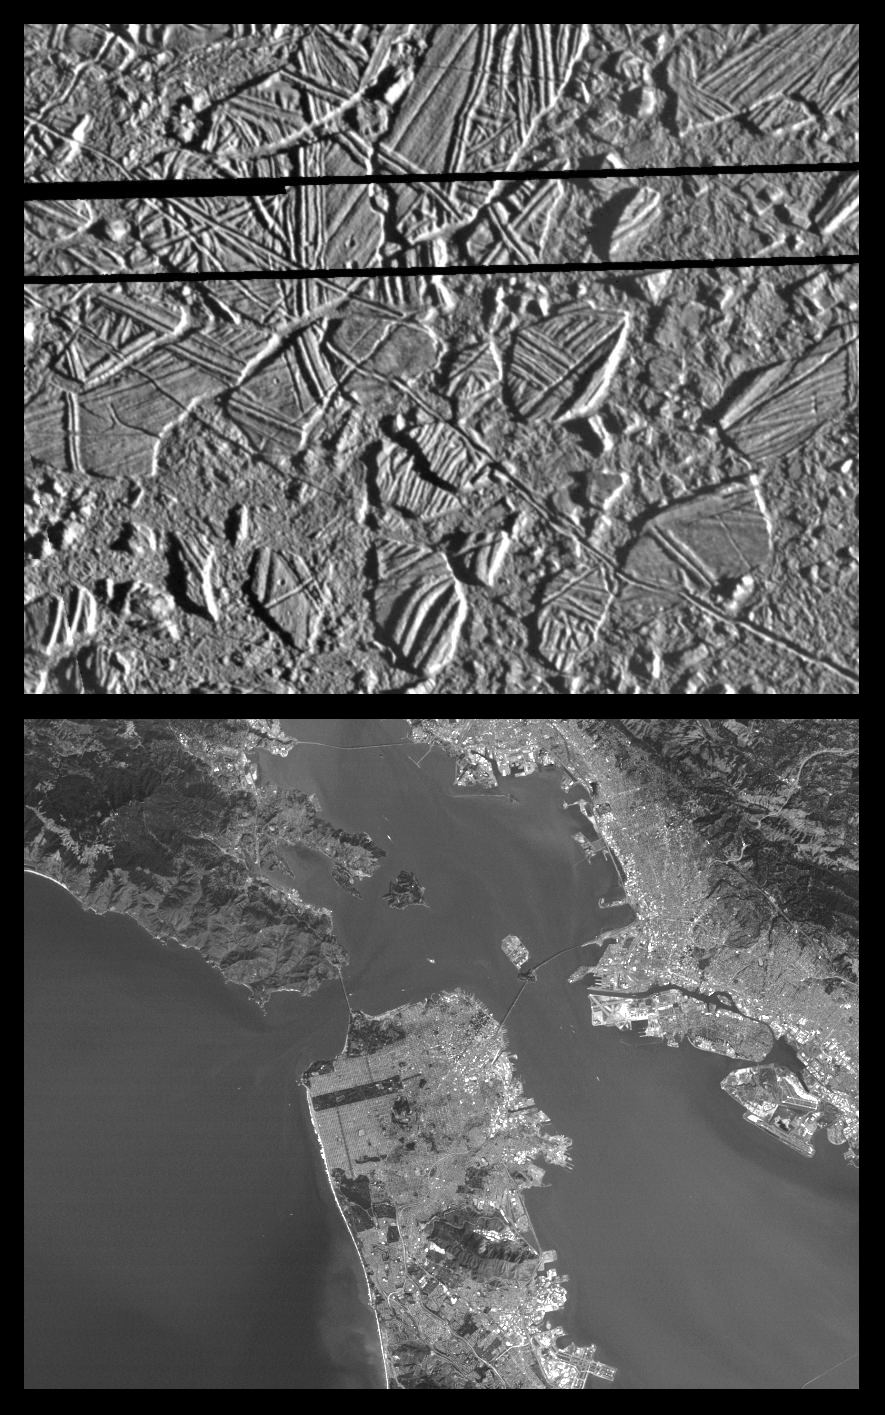

Europa Ice Rafts and similar scales on Earth

This is the third in a series of five products at increasing resolutions that compare images of various areas on Jupiter’s moon Europa (top frame) to the same location on Earth, the San Francisco Bay area of California (bottom frame). Both images show areas of equal size, 34 by 42 kilometers (21 by 26 miles), and resolution, 54 meters (59 yards). North is to the top of the picture.

This high resolution image shows Europa’s ice-rich crust with crustal plates ranging up to 13 kilometers (8 miles) across, which have been broken apart and “rafted” into new positions, superficially resembling the disruption of pack-ice on polar seas during spring thaws on Earth. The size and geometry of these features suggest that motion was enabled by ice-crusted water or soft ice close to the surface at the time of disruption. This Europa image is centered at 9.4 degrees north latitude, 274 degrees west longitude,

The San Francisco Bay portion of this image pair helps to give the viewer some sense of scale as it relates to the size of the Europa “ice rafts.” Look, for example, at the cratered “ice raft” in the lower left hand portion of the Europa image. Compare that to such features in the Bay area image as Treasure Island Naval Station, (center frame) and the San Francisco International Airport (bottom right). Also in this image, at 54 meters resolution, structural features such as the Golden Gate Bridge and the Bay Bridge are clearly visible.

The Europa image was obtained from a range of 5,340 kilometers (3,320 miles) by the Solid State Imaging (CCD) system aboard NASA’s Galileo spacecraft on February 20th, 1997 (Universal Time). The San Francisco Bay area image, from the LandSat Thematic Mapper, has been reprocessed to match Galileo’s resolution so as to offer a sense of the size of the features visible on Europa’s surface.

The Jet Propulsion Laboratory, Pasadena, CA manages the mission for NASA’s Office of Space Science, Washington, DC.

Credit: NASA/JPL